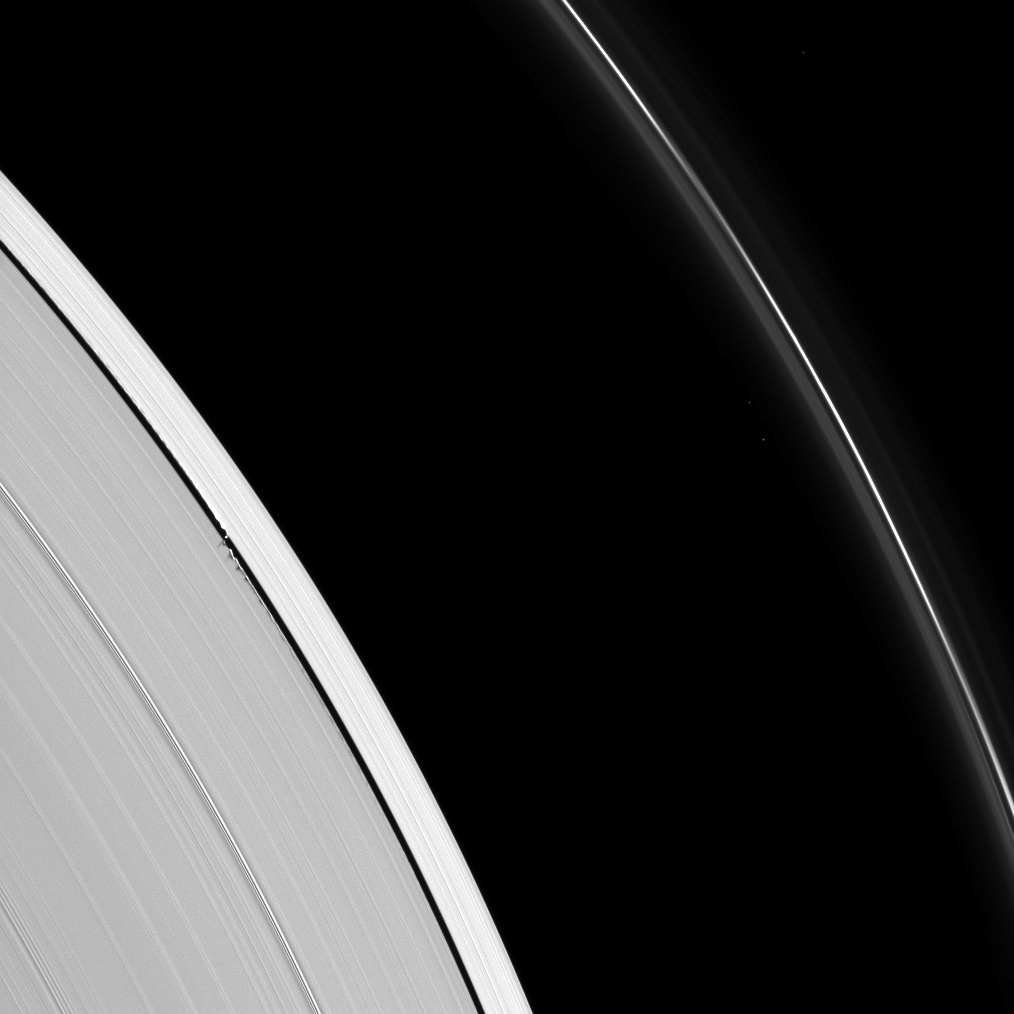

Ripples from Daphnis

Tiny Daphnis appears as a bright dot in the Keeler Gap next to shadows cast by the moon and the edge waves it has created in the A ring in this image taken before Saturn’s August 2009 equinox.

Daphnis (8 kilometers, or 5 miles across) can be seen casting a short shadow on the left of the image. The moon has an inclined orbit and its gravitational pull perturbs the orbits of the particles of the A ring forming the Keeler Gap’s edge and sculpts the edge into waves having both horizontal (radial) and out-of-plane components. Material on the inner edge of the gap orbits faster than the moon so that the waves there lead the moon in its orbit. Material on the outer edge moves slower than the moon, so waves there trail the moon. See PIA11656 to learn more about this process. Both the moon and the edge waves can be seen casting shadows in this image.

The novel illumination geometry that accompanies equinox lowers the sun’s angle to the ringplane, significantly darkens the rings, and causes out-of-plane structures to look anomalously bright and cast shadows across the rings. These scenes are possible only during the few months before and after Saturn’s equinox, which occurs only once in about 15 Earth years. Before and after equinox, Cassini’s cameras have spotted not only the predictable shadows of some of Saturn’s moons (see PIA11657), but also the shadows of newly revealed vertical structures in the rings themselves (see PIA11665).

This view looks toward the southern, sunlit side of the rings from about 20 degrees below the ringplane.

Three background stars are visible in this image.

The image was taken in visible light with the Cassini spacecraft narrow-angle camera on May 10, 2009. The view was acquired at a distance of approximately 969,000 kilometers (602,000 miles) from Saturn and at a Sun-Saturn-spacecraft, or phase, angle of 45 degrees. Image scale is 5 kilometers (3 miles) per pixel.

The Cassini-Huygens mission is a cooperative project of NASA, the European Space Agency and the Italian Space Agency. The Jet Propulsion Laboratory, a division of the California Institute of Technology in Pasadena, manages the mission for NASA’s Science Mission Directorate, Washington, D.C. The Cassini orbiter and its two onboard cameras were designed, developed and assembled at JPL. The imaging operations center is based at the Space Science Institute in Boulder, Colo.

Credit: NASA/JPL/Space Science Institute